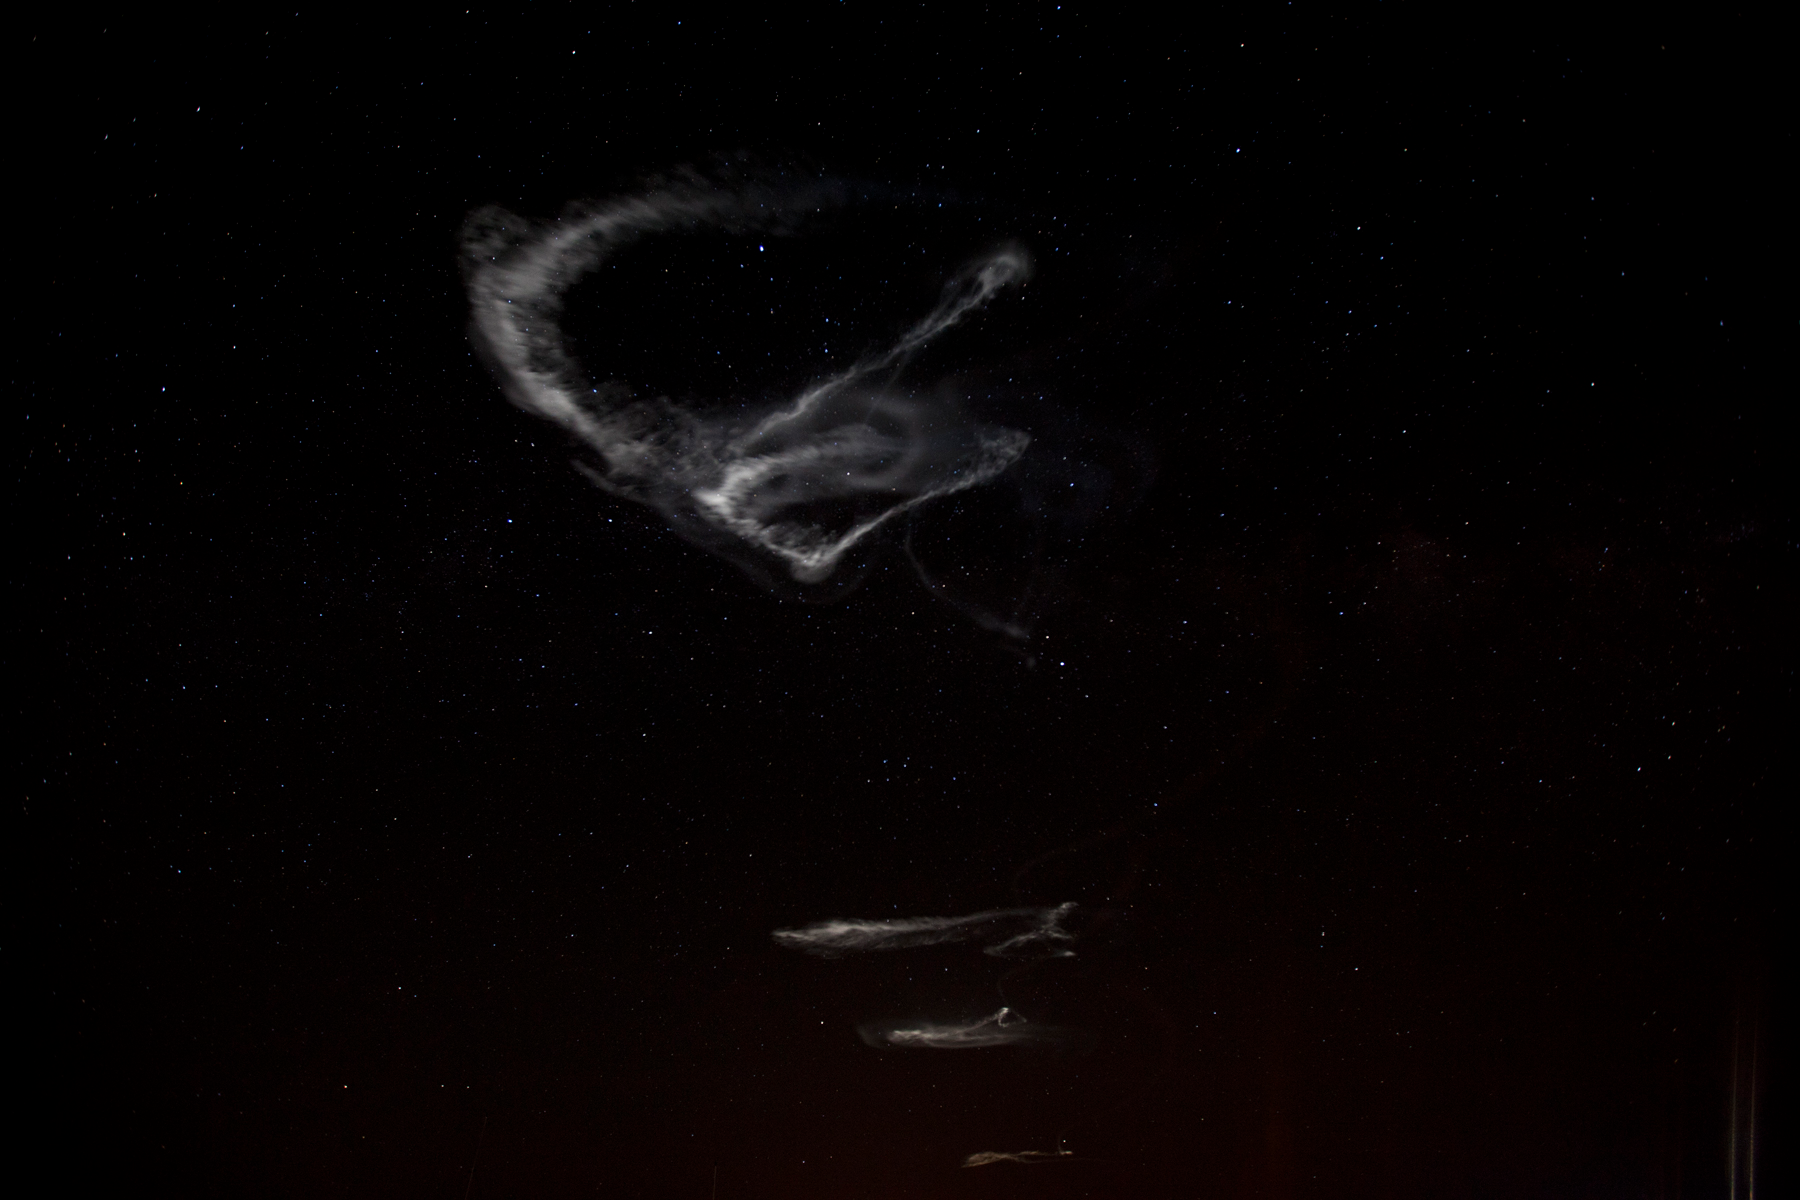

NASA Launches Five Rockets in Five Minutes

NASA image captured March 27, 2012 NASA successfully launched five suborbital sounding rockets this morning from its Wallops Flight Facility in Virginia as part of a study of the upper level jet stream. The first rocket was launched at 4:58 a.m. EDT and each subsequent rocket was launched 80 seconds apart. Each rocket released a chemical tracer that created milky, white clouds at the edge of space. Tracking the way the clouds move can help scientists understand the movement of the winds some 65 miles up in the sky, which in turn will help create better models of the electromagnetic regions of space that can damage man-made satellites and disrupt communications systems. The launches and clouds were reported to be seen from as far south as Wilmington, N.C.; west to Charlestown, W. Va.; and north to Buffalo, N.Y.

Credit: NASA/Wallops